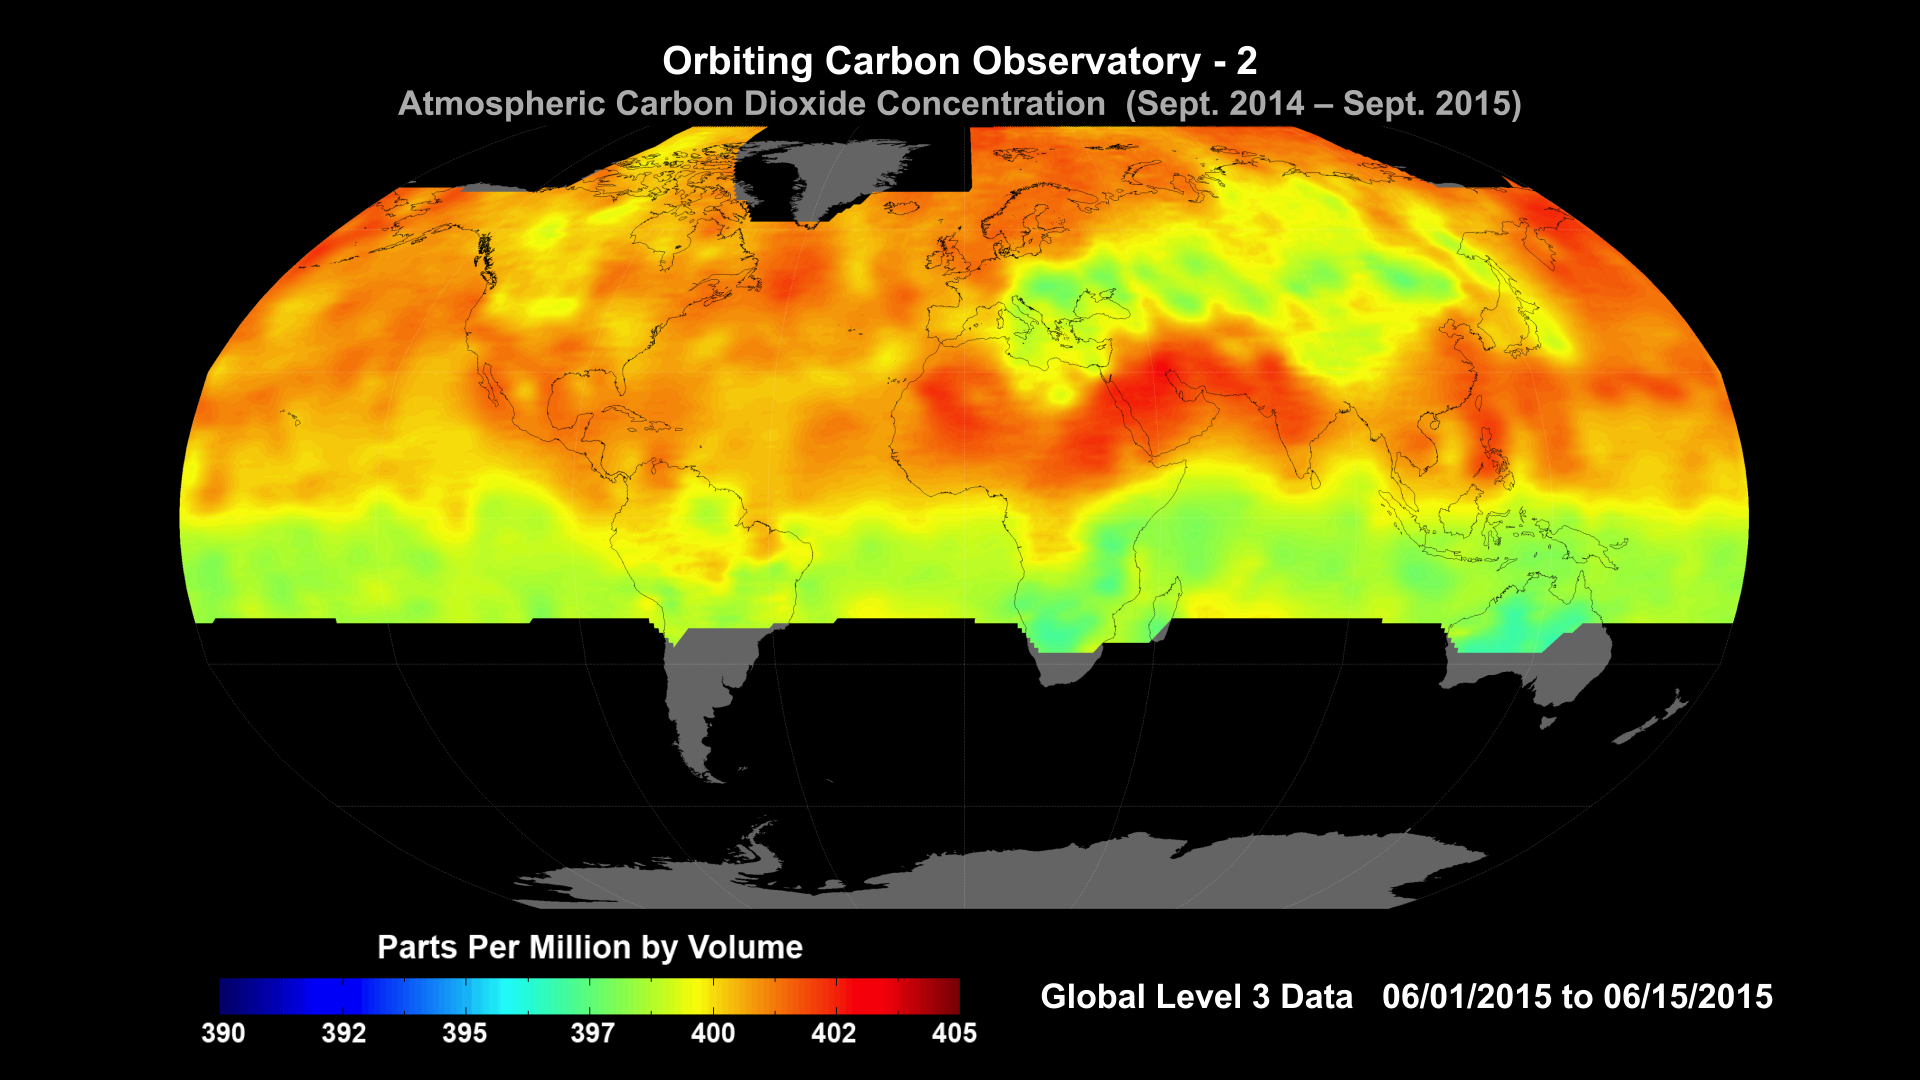

NASA Carbon Sleuth Begins Year Two

Global average carbon dioxide concentrations as seen by NASA’s Orbiting Carbon Observatory-2 mission, June 1-15, 2015. OCO-2 measures carbon dioxide from the top of Earth’s atmosphere to its surface. Higher carbon dioxide concentrations are in red, with lower concentrations in yellows and greens. Scientists poring over data from OCO-2 mission are seeing patterns emerge as they seek answers to questions about atmospheric carbon dioxide.

Among the most striking features visible in the first year of OCO-2 data is the increase in carbon dioxide in the northern hemisphere during winter, when trees are not removing carbon dioxide, followed by its decrease in spring, as trees start to grow and remove carbon dioxide from the atmosphere.

OCO-2 is managed by JPL for NASA’s Science Mission Directorate, Washington. Orbital Sciences Corporation, Dulles, Va., built the spacecraft and provides mission operations under JPL’s leadership. The California Institute of Technology in Pasadena manages JPL for NASA.

Credit: NASA/JPL-Caltech